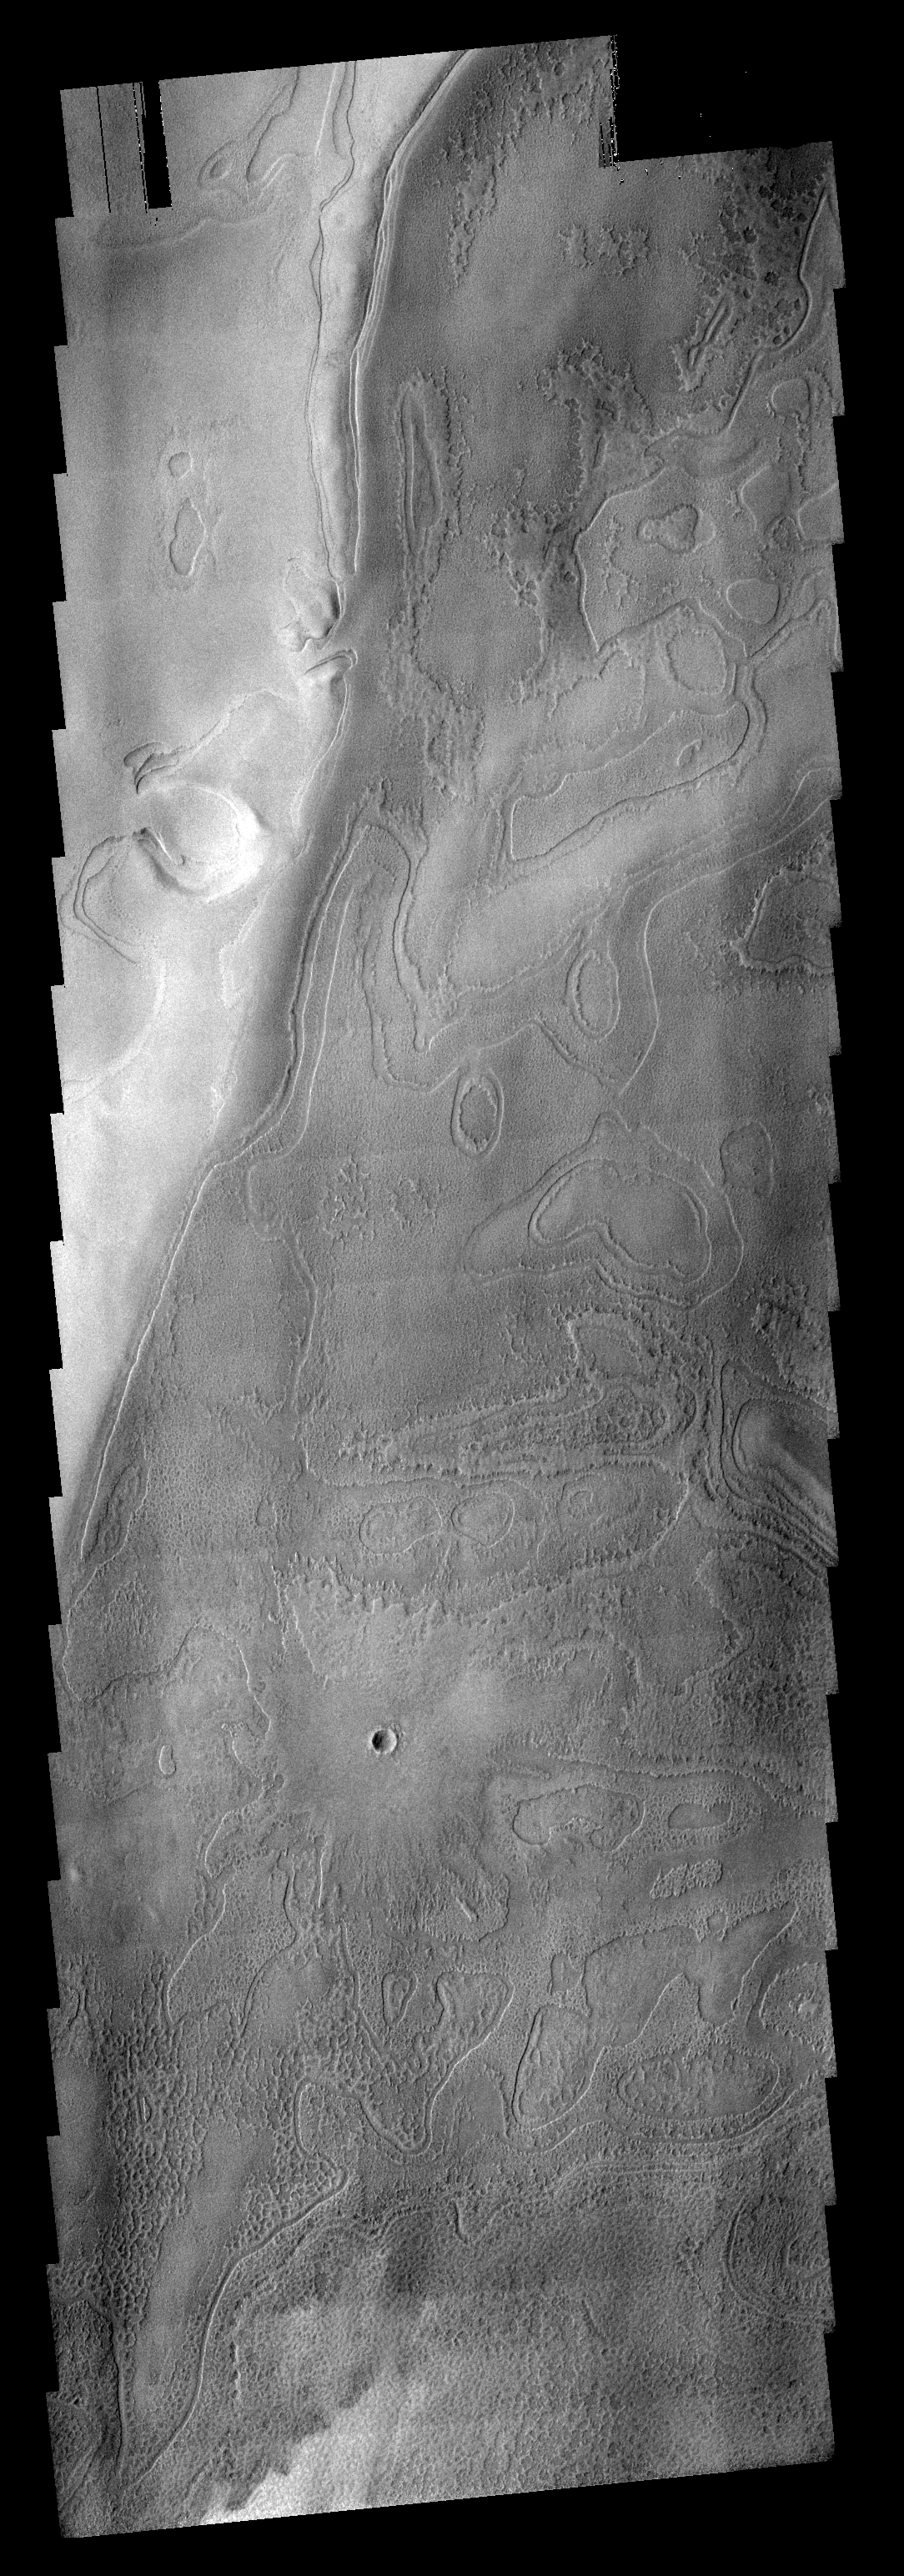

Polar Textures

This VIS image shows part of the south polar region. The ejecta from the relatively young crater covers the rougher textured polar surface.

Image information: VIS instrument. Latitude 81S, Longitude 54.5E. 17 meter/pixel resolution.

Note: this THEMIS visual image has not been radiometrically nor geometrically calibrated for this preliminary release. An empirical correction has been performed to remove instrumental effects. A linear shift has been applied in the cross-track and down-track direction to approximate spacecraft and planetary motion. Fully calibrated and geometrically projected images will be released through the Planetary Data System in accordance with Project policies at a later time.

NASA’s Jet Propulsion Laboratory manages the 2001 Mars Odyssey mission for NASA’s Office of Space Science, Washington, D.C. The Thermal Emission Imaging System (THEMIS) was developed by Arizona State University, Tempe, in collaboration with Raytheon Santa Barbara Remote Sensing. The THEMIS investigation is led by Dr. Philip Christensen at Arizona State University. Lockheed Martin Astronautics, Denver, is the prime contractor for the Odyssey project, and developed and built the orbiter. Mission operations are conducted jointly from Lockheed Martin and from JPL, a division of the California Institute of Technology in Pasadena.

Credit: NASA/JPL/ASU